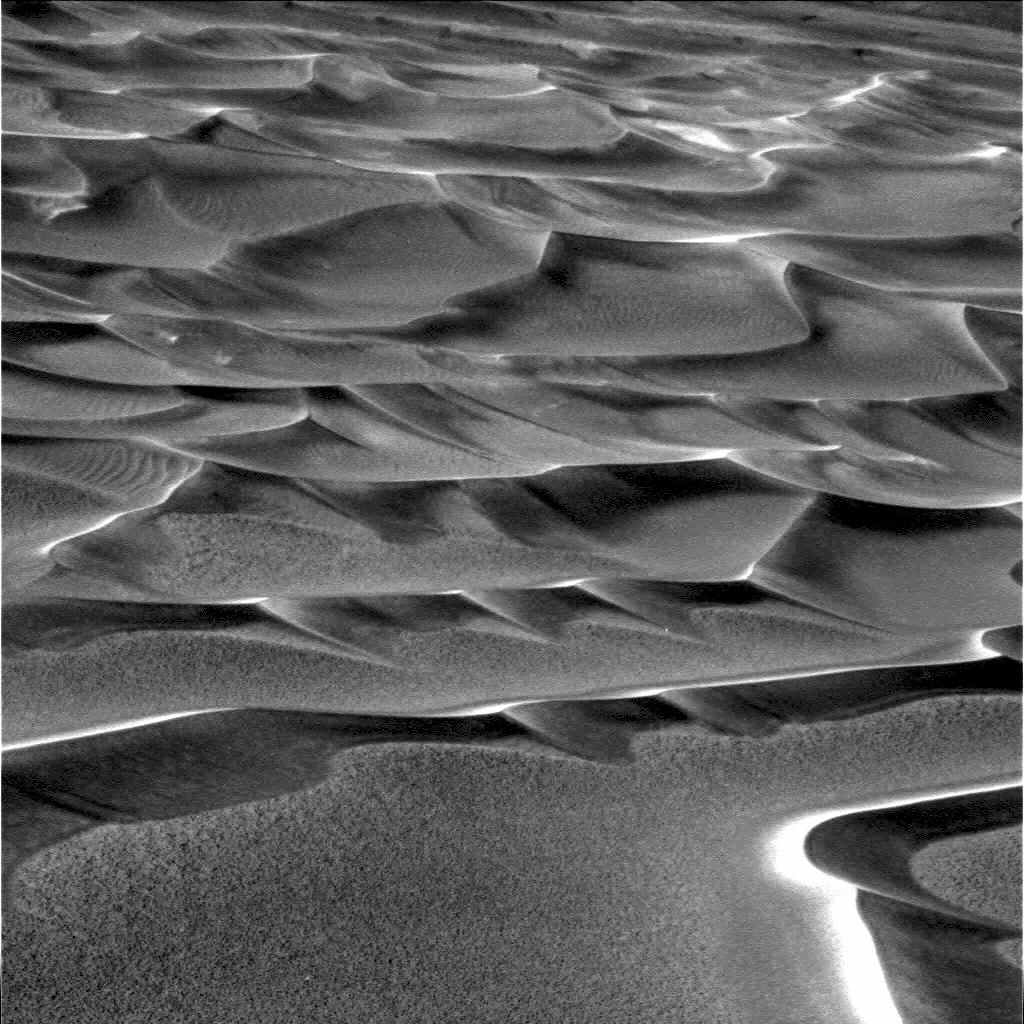

Ripples in the Ripples

This image taken by the Mars Exploration Rover Opportunity shows the dunes that line the floor of “Endurance Crater.” Small-scale ripples on top of the larger dune waves suggest that these dunes may have been active in geologically recent times. The image was taken by the rover’s panoramic camera on sol 198 (August 14, 2004).

Credit: NASA/JPL/Cornell